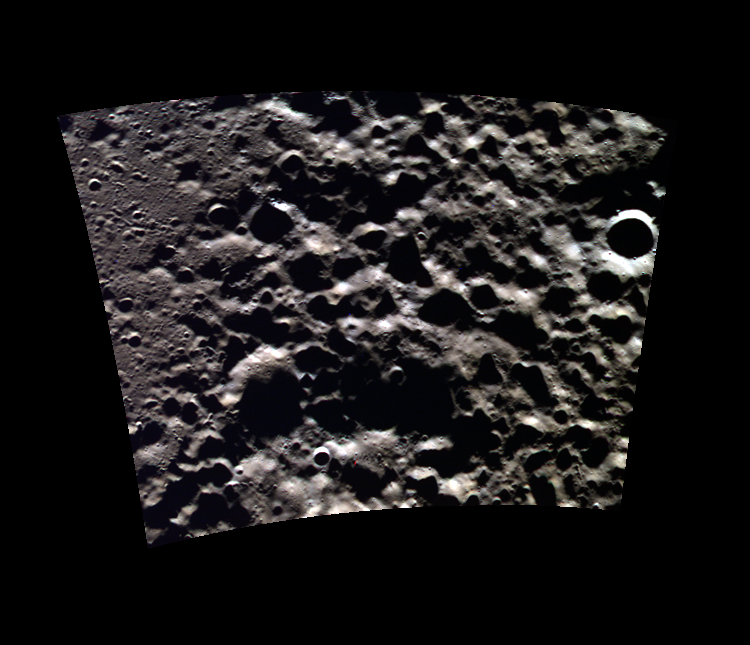

North Polar Roughness

This image highlights a rough region near Mercury’s northern pole. It is challenging to image the terrain neat the northern pole, because the sun is always low on the horizon, causing long shadows. In this case, the shadows dramatically accentuate the topography.

This image was acquired as part of MDIS’s high-resolution 3-color imaging campaign. The map produced from this campaign complements the 8-color base map (at an average resolution of 1 km/pixel) acquired during MESSENGER’s primary mission by imaging Mercury’s surface in a subset of the color filters at the highest resolution possible. The three narrow-band color filters are centered at wavelengths of 430 nm, 750 nm, and 1000 nm, and image resolutions generally range from 100 to 400 meters/pixel in the northern hemisphere.

Date acquired: June 22, 2012
Image Mission Elapsed Time (MET): 248865807, 248865802, 248865804
Image ID: 2064058, 2064056, 2064057
Instrument: Wide Angle Camera (WAC) of the Mercury Dual Imaging System (MDIS)
WAC filters: 9, 7, 6 (996, 748, 433 nanometers) in red, green, and blue
Center Latitude: 84.33°
Center Longitude: 150.1° E
Resolution: 156 meters/pixel
Scale: 107.18 km (66.6 mi) diagonal image length
Incidence Angle: 84.3°
Emission Angle: 28.7°
Phase Angle: 84.9°

The MESSENGER spacecraft is the first ever to orbit the planet Mercury, and the spacecraft’s seven scientific instruments and radio science investigation are unraveling the history and evolution of the Solar System’s innermost planet. MESSENGER acquired over 150,000 images and extensive other data sets. MESSENGER is capable of continuing orbital operations until early 2015.

For information regarding the use of images, see the MESSENGER image use policy.

Credit: NASA/Johns Hopkins University Applied Physics Laboratory/Carnegie Institution of Washington